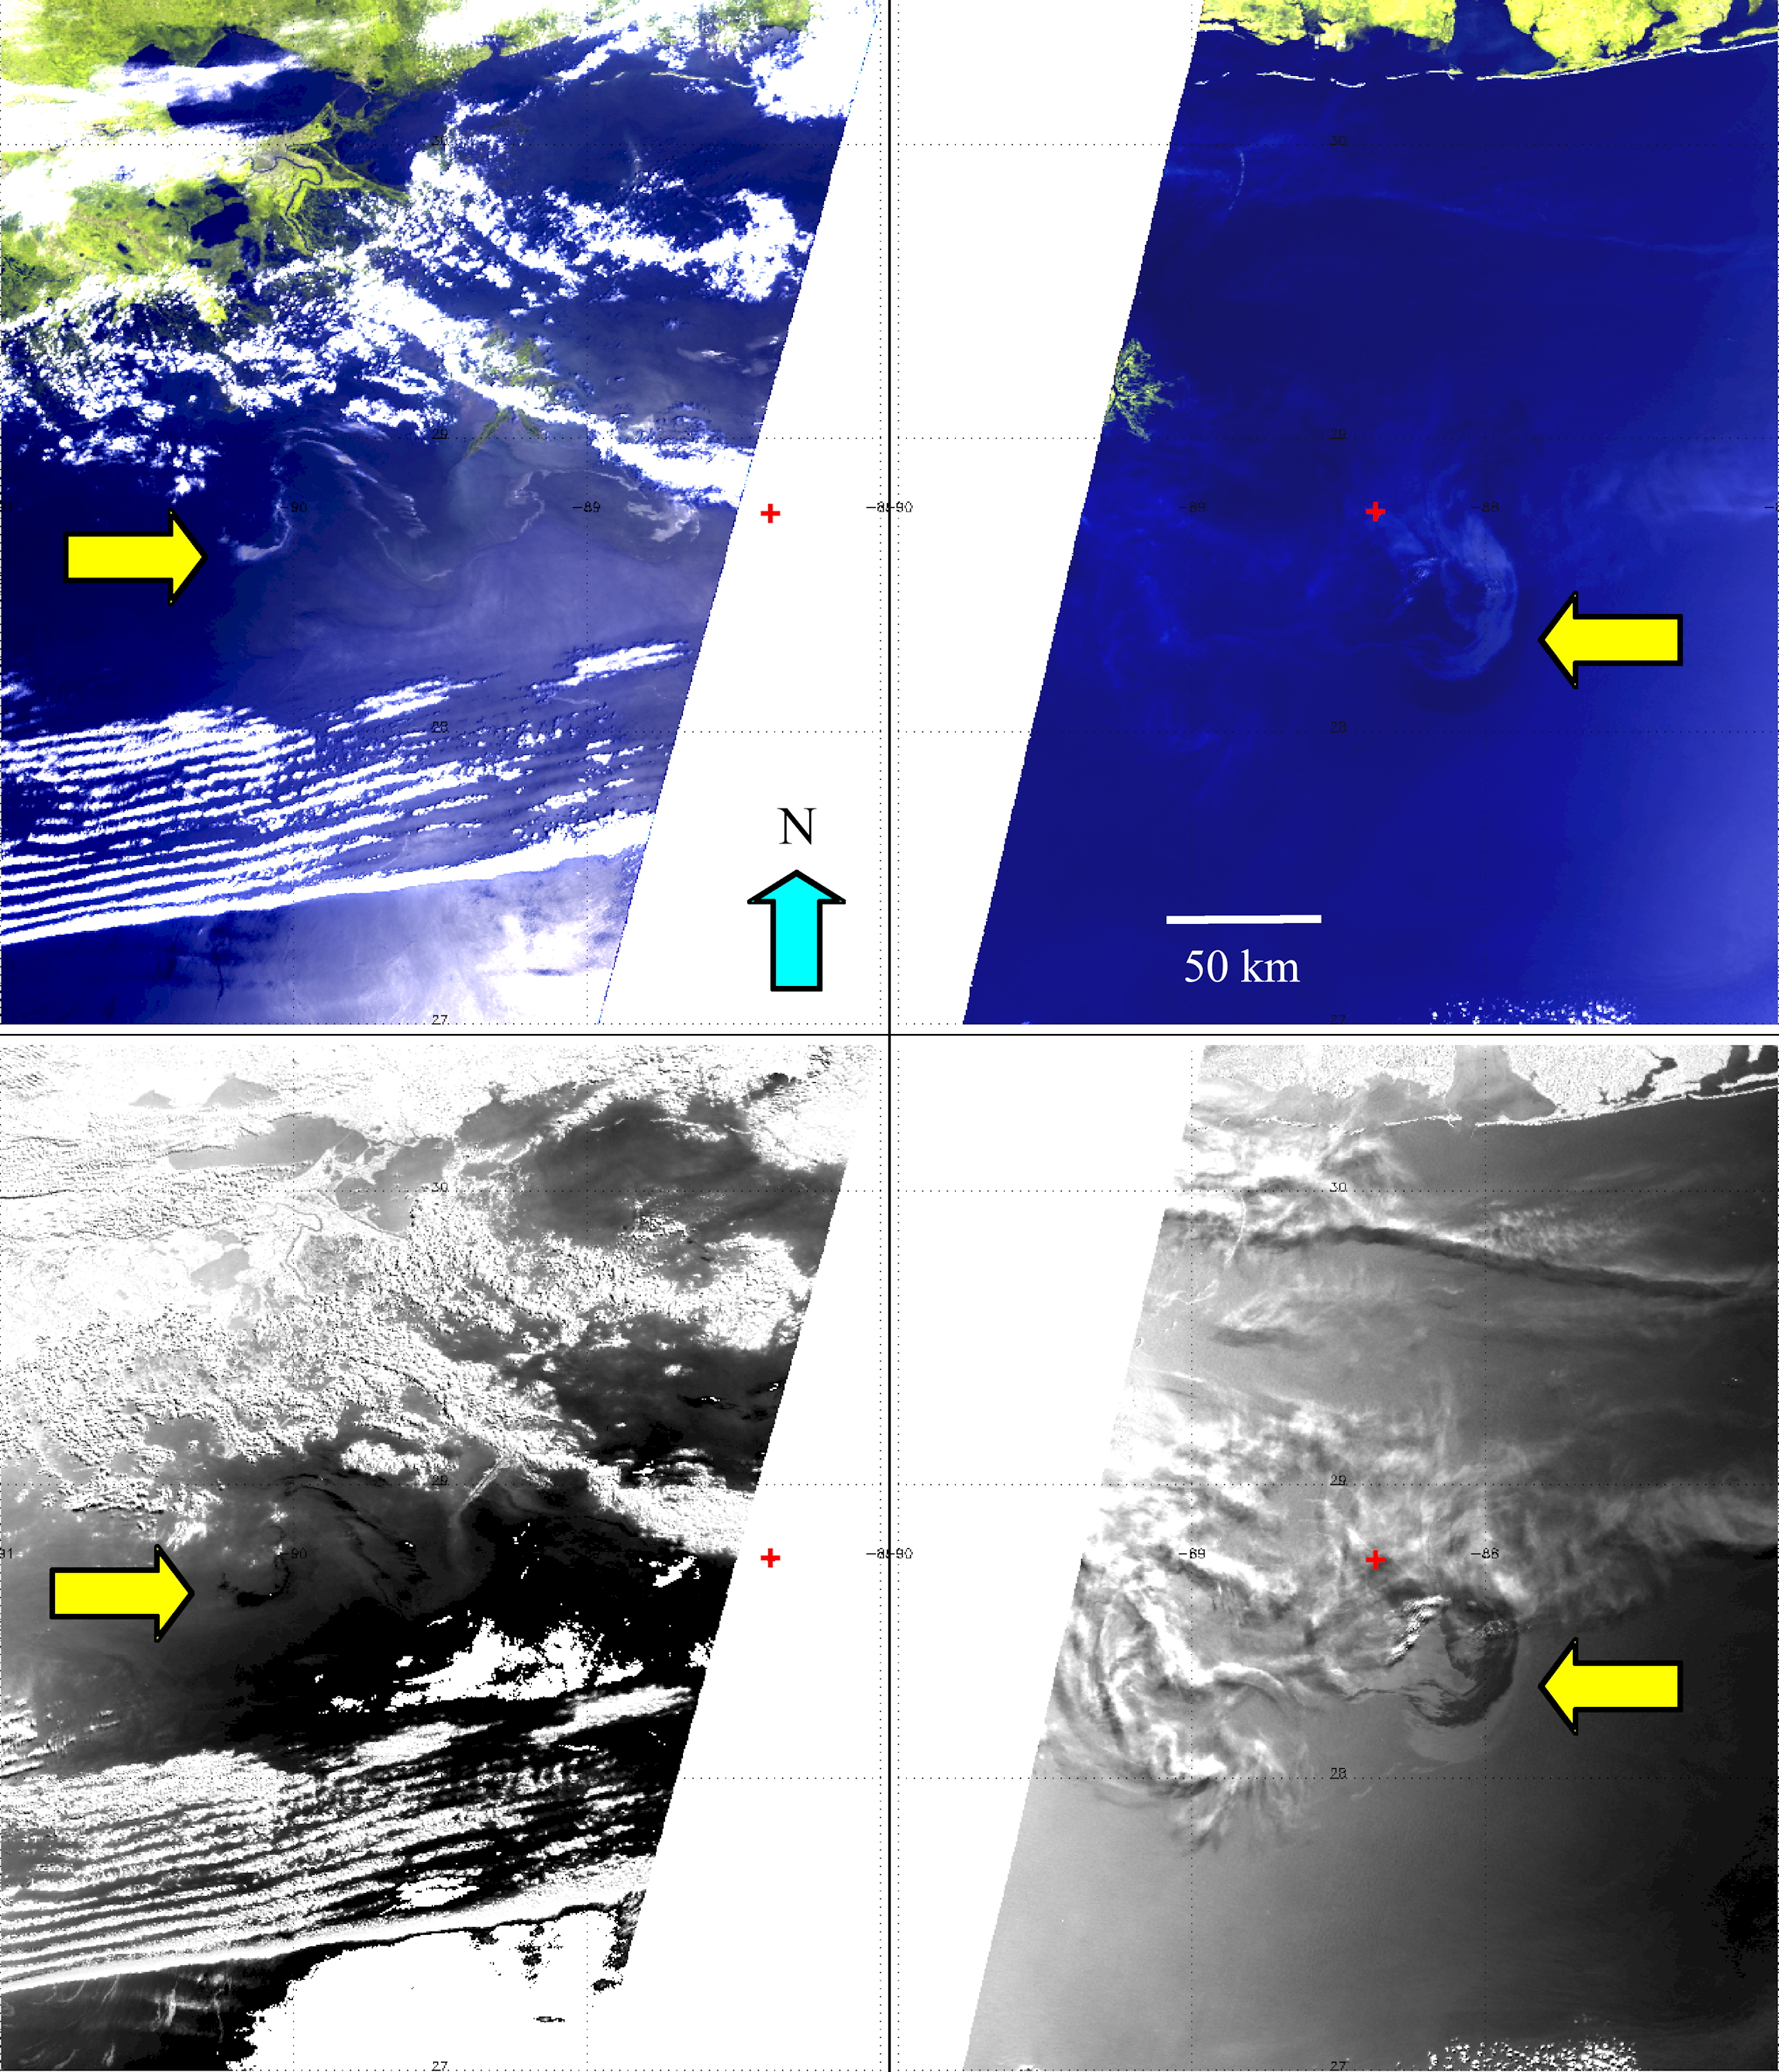

NASA’s MISR Images Continued Spread of Gulf of Mexico Oil Slick

The Multi-angle Imaging SpectroRadiometer (MISR) instrument on NASA’s Terra spacecraft passed over the Deepwater Horizon oil slick in the Gulf of Mexico on May 8, 2010, at approximately 16:50 UTC (11:50 a.m. local time), then again two days later on May 10 at 16:35 UTC (11:35 a.m. local time).

The top pair of images show enhanced “true color” images of the region on these days. The spatial resolution of these images is 275 meters (902 feet). The images were created by combining the instrument’s red, green and blue spectral bands with information from MISR’s near-infrared spectral band, which is more sensitive to the presence of vegetation. This makes the shore along the Louisiana, Mississippi and Alabama coasts stand out more clearly. The Mississippi Delta can be seen in the upper portion of the image from May 8 (left) and Mobile Bay is located near the top center of the image from May 10 (right). The red symbol indicates the approximate position of the Deepwater Horizon platform and the source of the oil slick. On May 8, this position is slightly off the eastern side of the 400-kilometer (249-mile) MISR image swath. The yellow arrows indicate locations with high concentrations of oil on the surface. On both days, the oil is visible on the surface as slightly brighter regions within the darker waters of the Gulf. This is because oil on top of water suppresses small waves, changing the way the water surface reflects sunlight. In images like this, it is often difficult to distinguish the oil from sunlight reflected from uncontaminated water, called sunglint, which is visible along the right-hand side of the image on the left. It is also difficult to distinguish the oil from thin cirrus clouds such as those that are present along the center of the image on the right.

The lower pair of images are multiangle composites created by taking the ratio of the reflectances from the 26.1 degree aftward viewing (Aa) camera and the 0 degree nadir viewing (An) camera. In these images, the oil slick appears dark black against the lighter background of the uncontaminated water. Clouds and other features appear bright white. Thinner filaments of oil can be made out more clearly using this technique, although there is still potential contamination from sunglint, as seen along the eastern portion of the lower left image. However, the multiangle composite does a good job revealing the oil slick near the source, even below thin cirrus clouds as seen in the image on the lower right.

MISR was built and is managed by NASA’s Jet Propulsion Laboratory, Pasadena, Calif., for NASA’s Science Mission Directorate, Washington, D.C. The Terra satellite is managed by NASA’s Goddard Space Flight Center, Greenbelt, Md. The MISR data were obtained from the NASA Langley Research Center Atmospheric Science Data Center. JPL is a division of the California Institute of Technology.

Credit: NASA/GSFC/LaRC/JPL, MISR Team